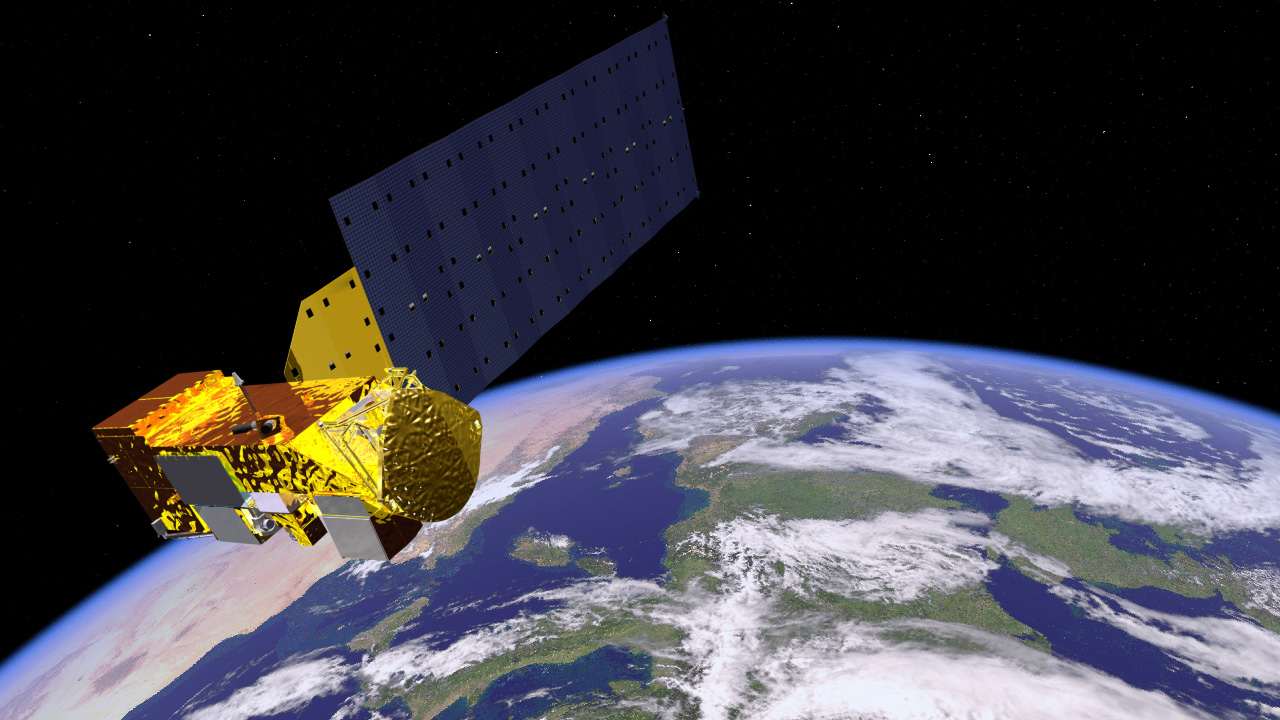

Aqua Satellite Orbiting Earth (Artist’s Concept)

Aqua carries six state-of-the-art instruments in a near-polar low-Earth orbit. The six instruments are the Atmospheric Infrared Sounder (AIRS), the Advanced Microwave Sounding Unit (AMSU-A), the Humidity Sounder for Brazil (HSB), the Advanced Microwave Scanning Radiometer for EOS (AMSR-E), the Moderate Resolution Imaging Spectroradiometer (MODIS), and Clouds and the Earth’s Radiant Energy System (CERES). Each has unique characteristics and capabilities, and all six serve together to form a powerful package for Earth observations.

Credit: NASA